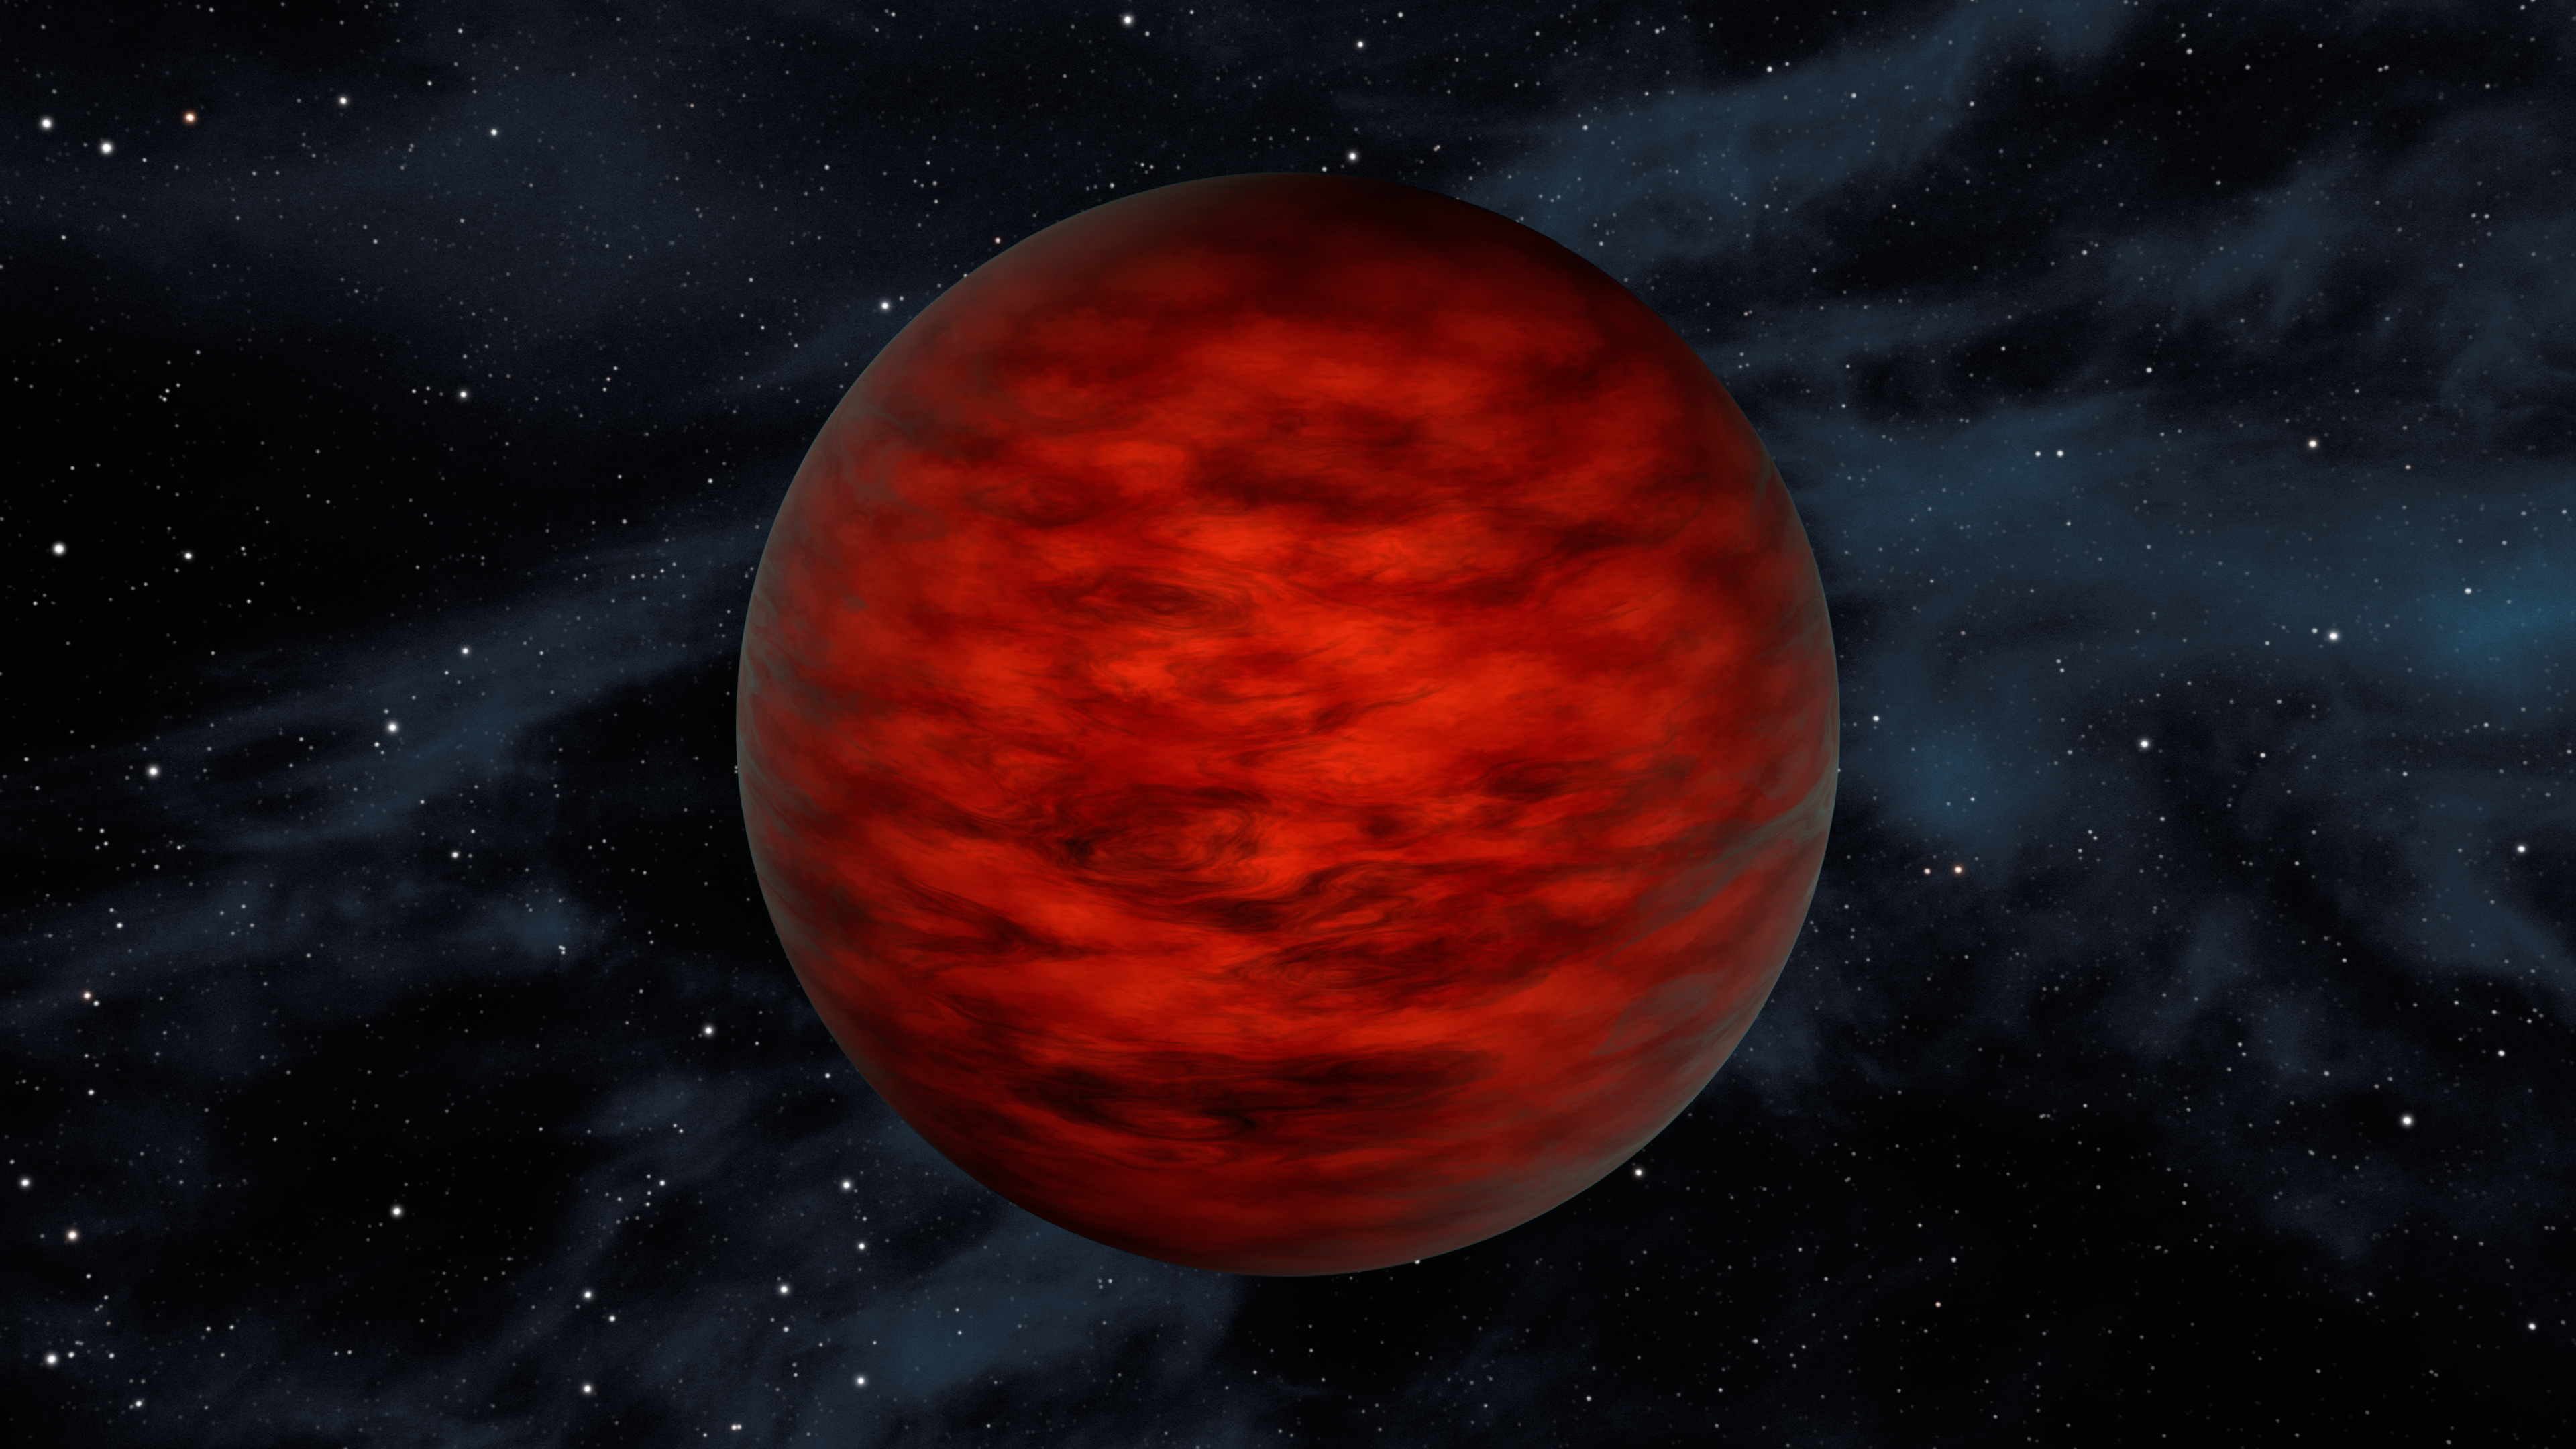

Young Brown Dwarf in TW Hydrae Family of Stars (Artist Concept)

A young, free-floating world sits alone in space in this illustration. The object, called WISEA J114724.10-204021.3, is thought to be an exceptionally low-mass “brown dwarf,” which is a star that lacked enough mass to burn nuclear fuel and glow like a star. Astronomers using data from NASA’s WISE and 2MASS sky surveys found the object in TW Hydrae — a young, 10-million-year-old association of stars.

Specifically, scientists think the youthful brown dwarf belongs to a class called “L dwarfs” and has a temperature of about 2,250 degrees Fahrenheit. The object would appear reddish in hue. It has a mass between about 5 and 10 times that of Jupiter.

NASA’s Jet Propulsion Laboratory in Pasadena, California, managed and operated WISE for NASA’s Science Mission Directorate in Washington. The spacecraft was put into hibernation mode in 2011, after it scanned the entire sky twice, completing its main objectives. In September 2013, WISE was reactivated, renamed NEOWISE and assigned a new mission to assist NASA’s efforts to identify potentially hazardous near-Earth objects. The 2MASS mission was a joint effort between the California Institute of Technology, Pasadena; the University of Massachusetts, Amherst; and JPL. Caltech manages JPL for NASA. WISE, NEOWISE and 2MASS data are archived at the Infrared Processing and Analysis Center, or IPAC, at Caltech.

Credit: NASA/JPL-Caltech